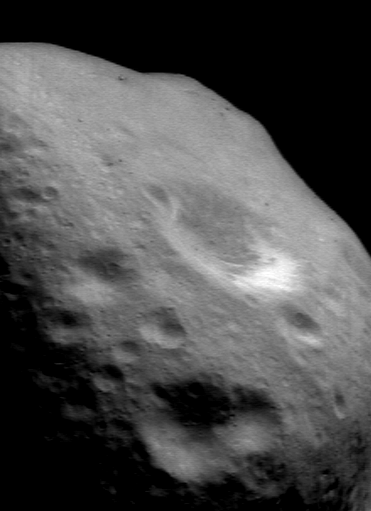

Eros’ Battered Surface

NEAR Shoemaker captured this image of Eros on November 28, 2000, while taking a color flyover movie from 193 kilometers (120 miles) away. This particular view simultaneously shows several key indicators of the battering Eros’ surface has sustained over the eons. Most obvious are the countless craters, some barely big enough for the camera to see. Less obvious are the signs of a layer of fragmental debris, or regolith, blanketing the surface. Among them are the rounded horizon, the boulders visible in the distance, and the bright patches of exposed subsurface material on steep slopes. This scene is approximately 6.6 kilometers (4.1 miles) across.

Built and managed by The Johns Hopkins University Applied Physics Laboratory, Laurel, Maryland, NEAR was the first spacecraft launched in NASA’s Discovery Program of low-cost, small-scale planetary missions. See the NEAR web page at http://near.jhuapl.edu/ for more details.

Credit: NASA/JPL/JHUAPL